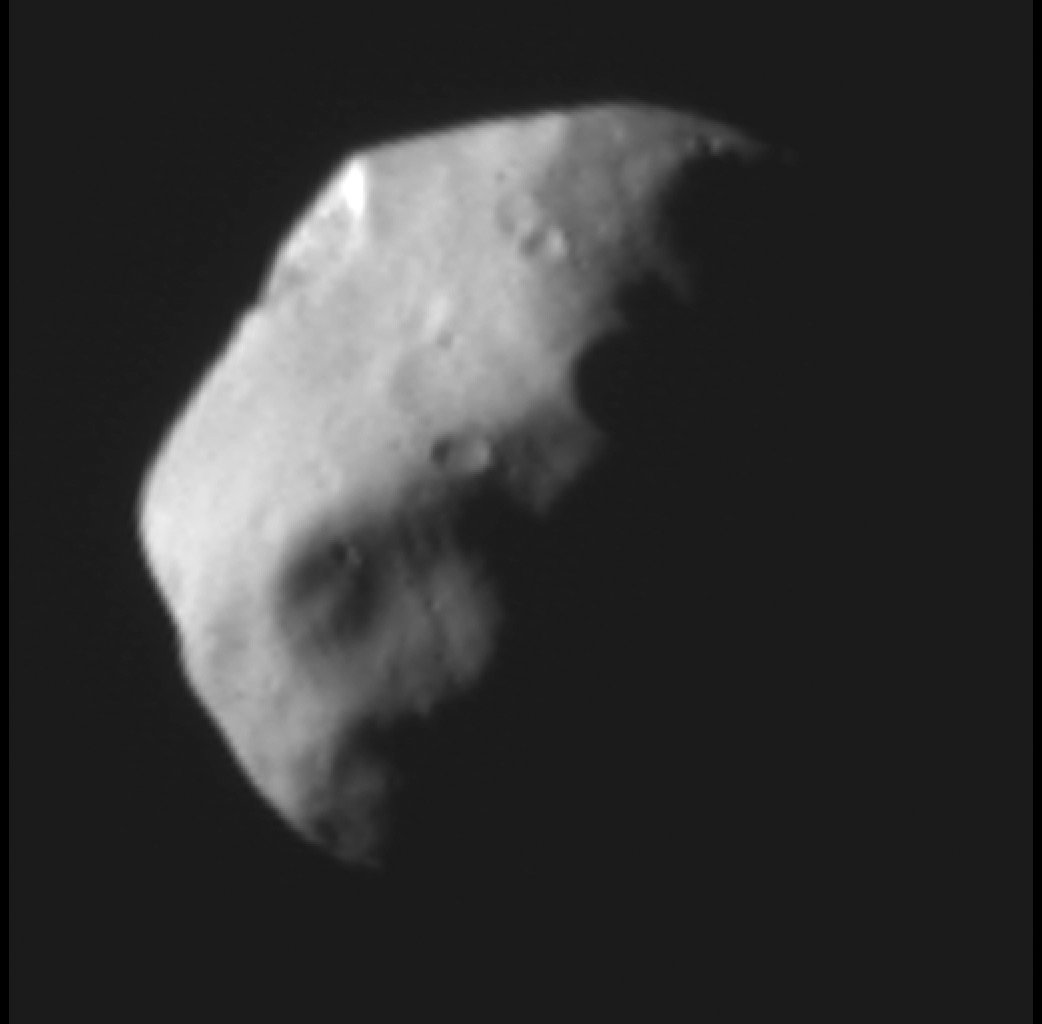

Pluto’s Moon Nix, Half Illuminated

This recently received panchromatic image of Pluto’s small satellite Nix taken by the Multispectral Visible Imaging Camera (MVIC) aboard New Horizons is one of the best images of Pluto’s third-largest moon generated by the NASA mission. Taken on July 14, 2015, at a range of about 14,000 miles (23,000 kilometers) from Nix, the illuminated surface is about 12 miles (19 kilometers) by 29 miles (47 kilometers). The unique perspective of this image provides new details about Nix’s geologic history and impact record.

The Johns Hopkins University Applied Physics Laboratory in Laurel, Maryland, designed, built, and operates the New Horizons spacecraft, and manages the mission for NASA’s Science Mission Directorate. The Southwest Research Institute, based in San Antonio, leads the science team, payload operations and encounter science planning. New Horizons is part of the New Frontiers Program managed by NASA’s Marshall Space Flight Center in Huntsville, Alabama.

Credit: NASA/Johns Hopkins University Applied Physics Laboratory/Southwest Research Institute